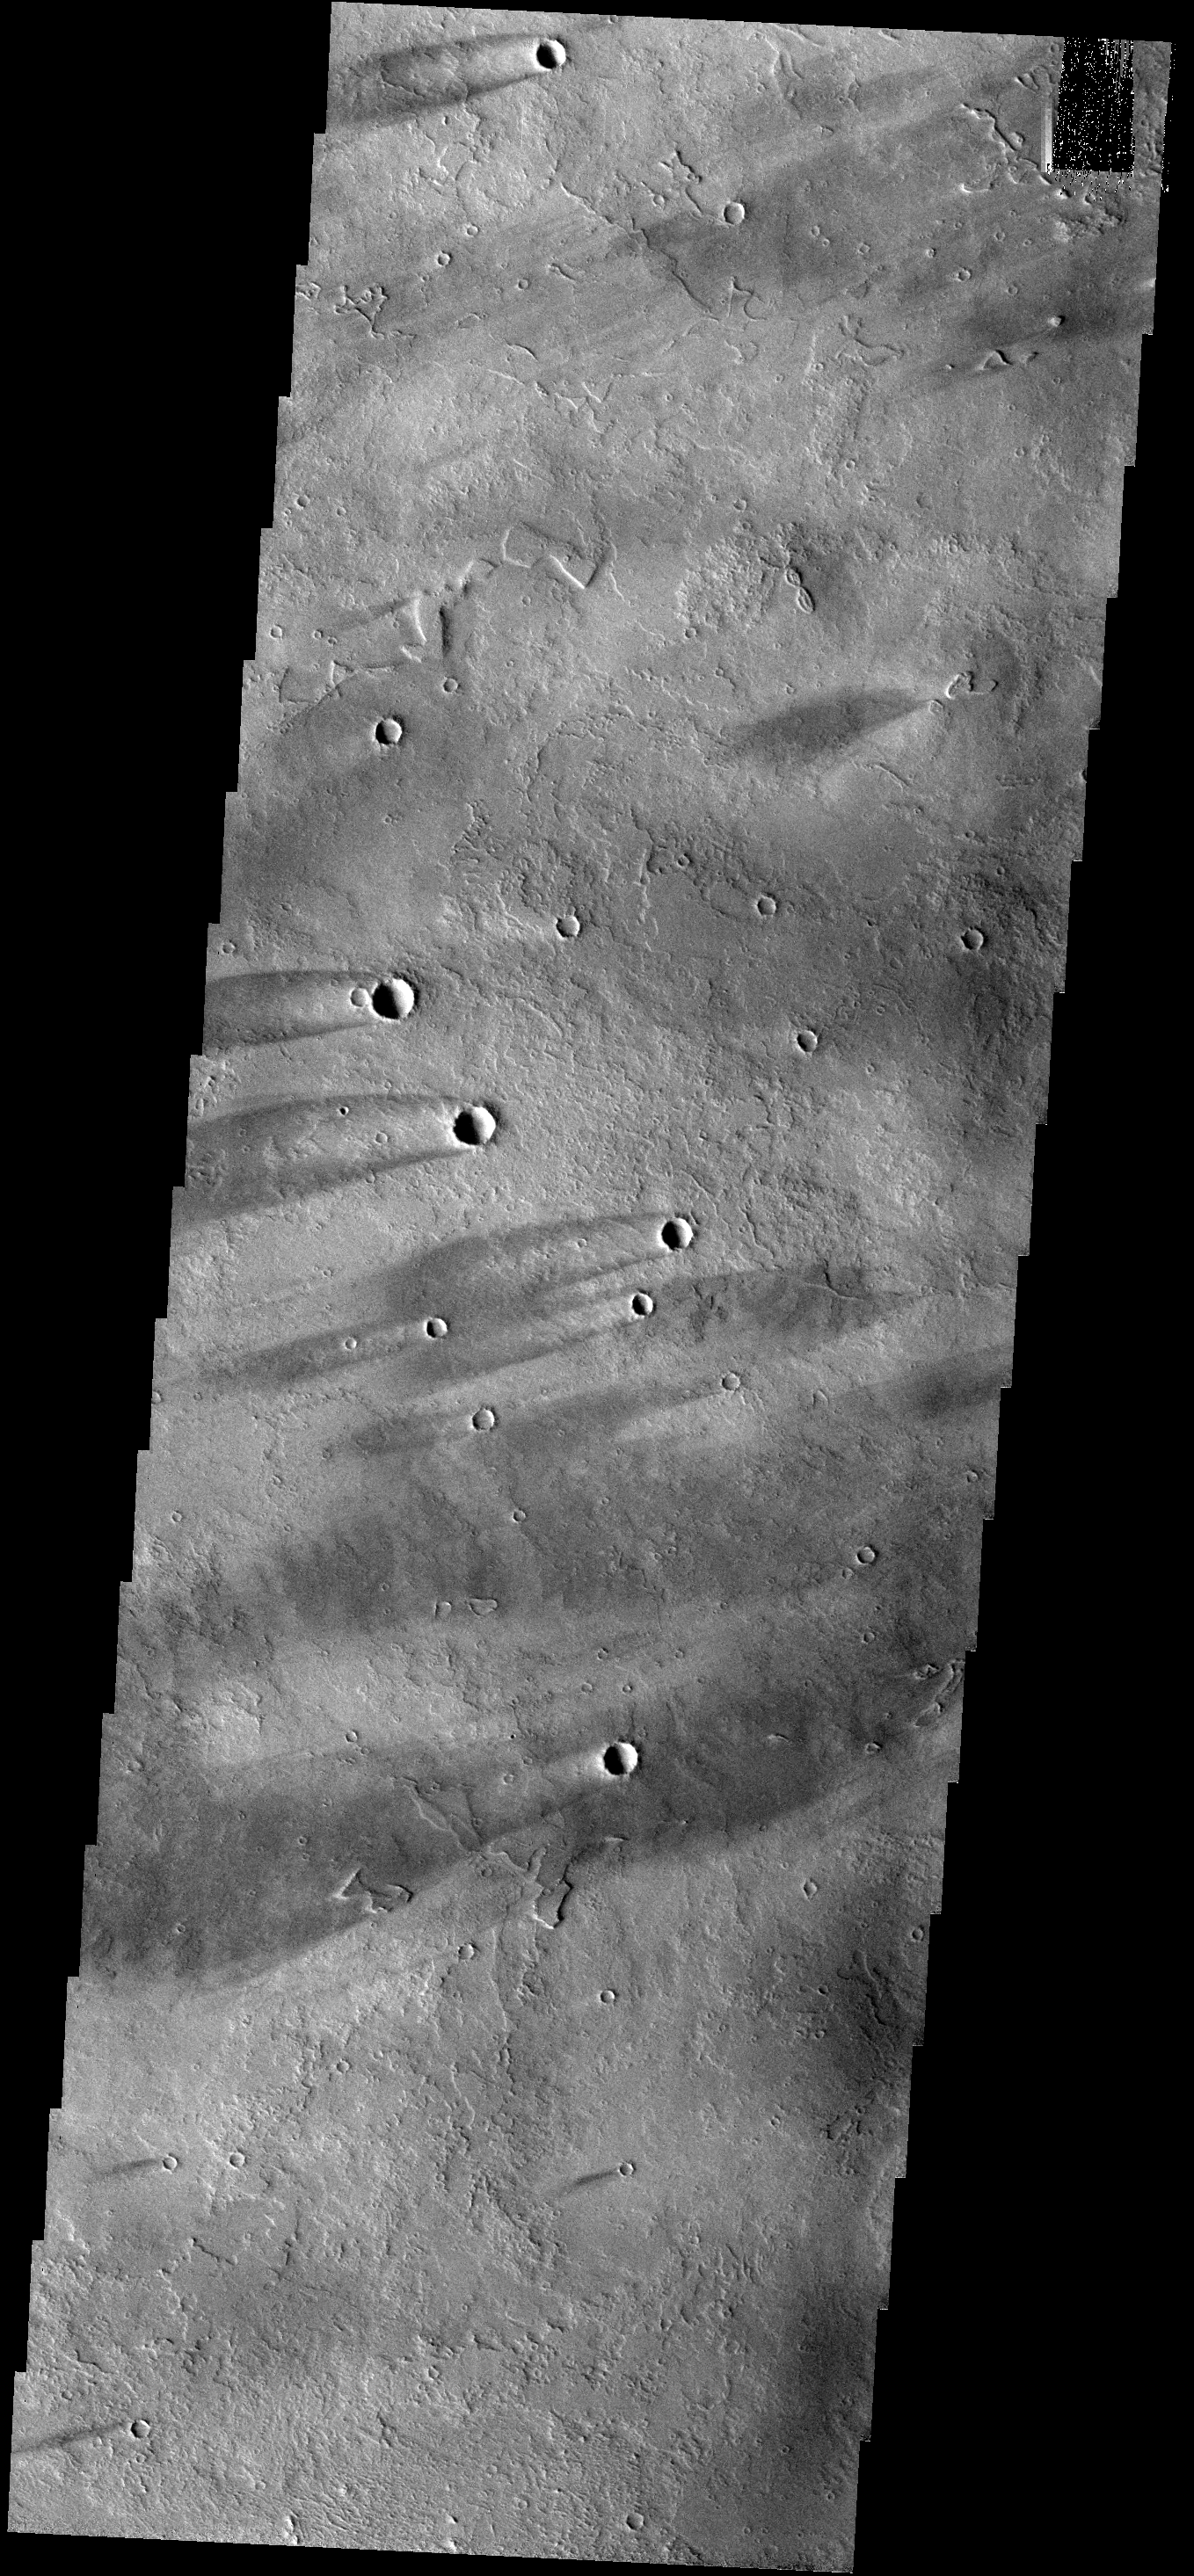

Windstreaks

These windstreaks are located on lava flows from Arsia Mons.

Image information: VIS instrument. Latitude -10.9N, Longitude 225.3E. 18 meter/pixel resolution.

Please see the THEMIS Data Citation Note for details on crediting THEMIS images.

Note: this THEMIS visual image has not been radiometrically nor geometrically calibrated for this preliminary release. An empirical correction has been performed to remove instrumental effects. A linear shift has been applied in the cross-track and down-track direction to approximate spacecraft and planetary motion. Fully calibrated and geometrically projected images will be released through the Planetary Data System in accordance with Project policies at a later time.

NASA’s Jet Propulsion Laboratory manages the 2001 Mars Odyssey mission for NASA’s Office of Space Science, Washington, D.C. The Thermal Emission Imaging System (THEMIS) was developed by Arizona State University, Tempe, in collaboration with Raytheon Santa Barbara Remote Sensing. The THEMIS investigation is led by Dr. Philip Christensen at Arizona State University. Lockheed Martin Astronautics, Denver, is the prime contractor for the Odyssey project, and developed and built the orbiter. Mission operations are conducted jointly from Lockheed Martin and from JPL, a division of the California Institute of Technology in Pasadena.

Credit: NASA/JPL/ASU